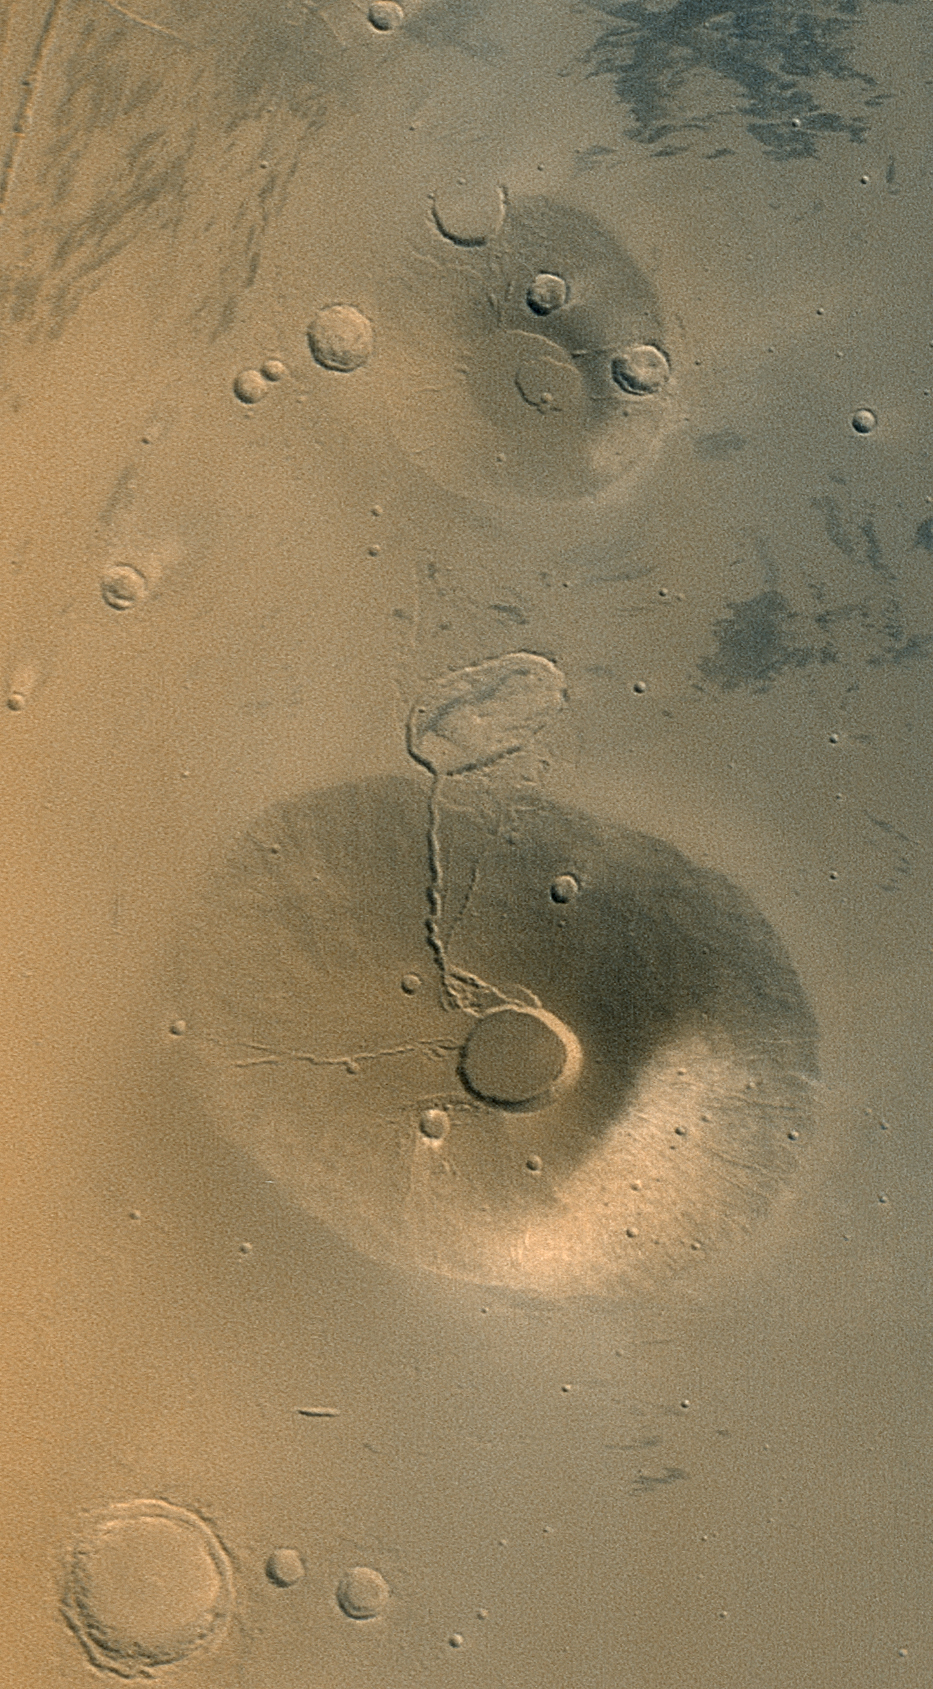

Volcanoes Ceraunius Tholus and Uranius Tholus

Acquired in March 2002, this Mars Global Surveyor (MGS) Mars Orbiter Camera (MOC) wide angle view shows the martian volcanoes, Ceraunius Tholus (lower) and Uranius Tholus (upper). The presence of impact craters on these volcanoes, particularly on Uranius Tholus, indicates that they are quite ancient and are not active today. The light-toned area on the southeastern face (toward lower right) of Ceraunius Tholus is a remnant of a once more extensive deposit of dust from the global dust storm events that occurred in 2001. The crater at the summit of Ceraunius Tholus is about 25 km (15.5 mi) across. Sunlight illuminates the scene from the lower left.

Credit: NASA/JPL/MSSS